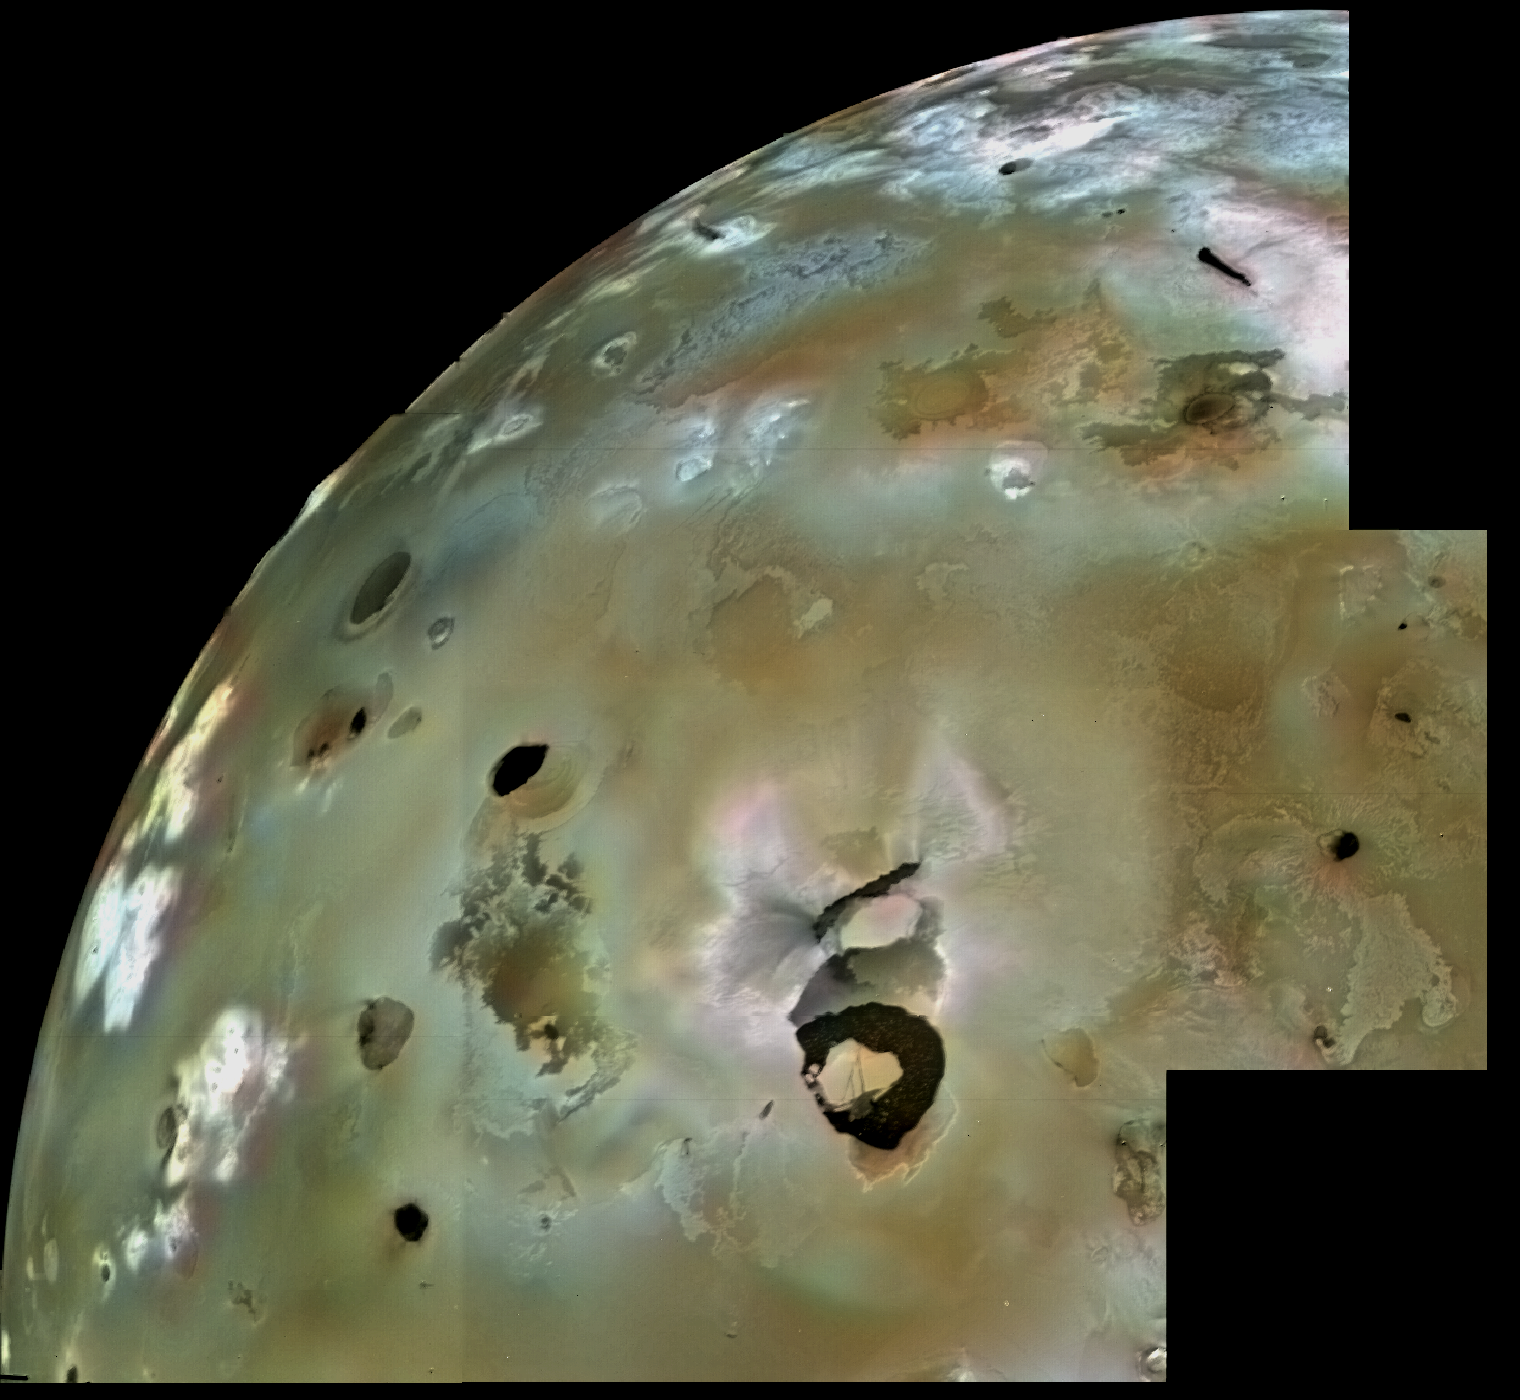

Loki Patera

A huge area of Io’s volcanic plains is shown in this Voyager 1 image mosaic. Numerous volcanic calderas and lava flows are visible here. Loki Patera, an active lava lake, is the large shield-shaped black feature. Heat emitted from Loki can be seen through telescopes all the way from Earth. These telescopic observations tell us that Loki has been active continuously (or at least every time astronomers have looked) since the Voyager 1 flyby in March 1979. The composition of Io’s volcanic plains and lava flows has not been determined, but they could consist dominantly of sulfur with surface frosts of sulfur dioxide or of silicates (such as basalts) encrusted with sulfur and sulfur dioxide condensates. The bright whitish patches probably consist of freshly deposited SO2 frost. The black spots, including Loki, are probably hot sulfur lava, which may remain molten by intrusions of molten silicate magma, coming up from deeper within Io. The ultimate source of heat that keeps Io active is tidal frictional heating due to the continual flexure of Io by the gravity of Jupiter and Europa, another of Jupiter’s satellites.

Credit: NASA/JPL/USGS